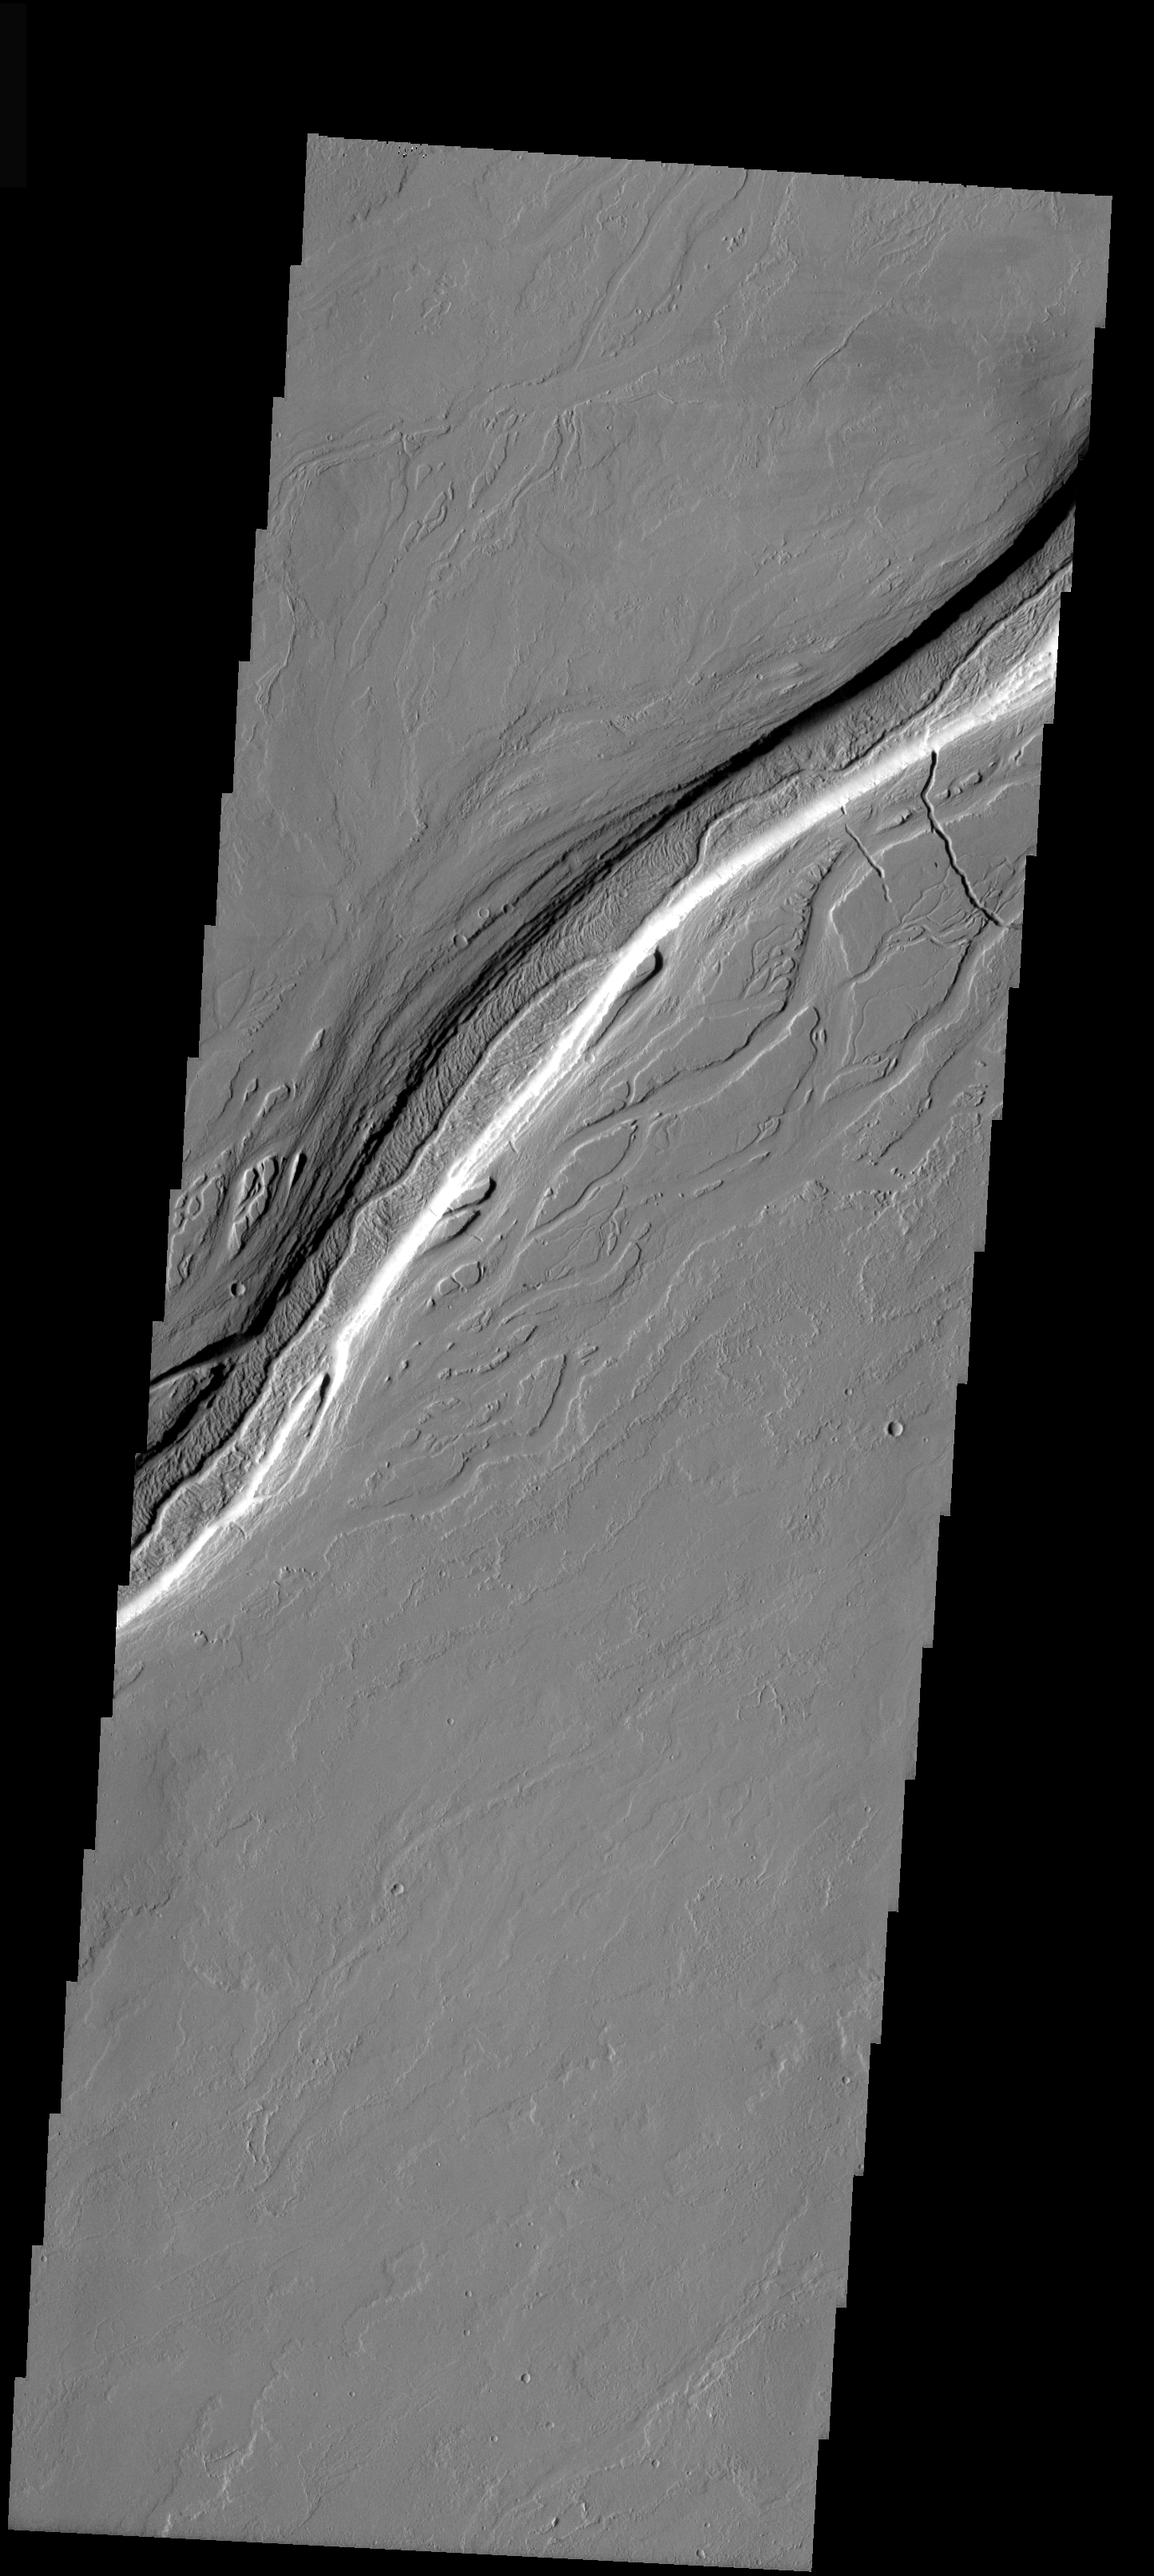

Olympica Fossae

Today’s image is of Olympica Fossae. Located between Olympus Mons and Alba Patera, this entire region is comprised of volcanic flows. All the channels seen in this image were created by volcanic activity. Many shallow channels surround the deeper main channel.

Image information: VIS instrument. Latitude 23.7, Longitude 244.2 East (115.8 West). 19 meter/pixel resolution.

Note: this THEMIS visual image has not been radiometrically nor geometrically calibrated for this preliminary release. An empirical correction has been performed to remove instrumental effects. A linear shift has been applied in the cross-track and down-track direction to approximate spacecraft and planetary motion. Fully calibrated and geometrically projected images will be released through the Planetary Data System in accordance with Project policies at a later time.

NASA’s Jet Propulsion Laboratory manages the 2001 Mars Odyssey mission for NASA’s Office of Space Science, Washington, D.C. The Thermal Emission Imaging System (THEMIS) was developed by Arizona State University, Tempe, in collaboration with Raytheon Santa Barbara Remote Sensing. The THEMIS investigation is led by Dr. Philip Christensen at Arizona State University. Lockheed Martin Astronautics, Denver, is the prime contractor for the Odyssey project, and developed and built the orbiter. Mission operations are conducted jointly from Lockheed Martin and from JPL, a division of the California Institute of Technology in Pasadena.

Credit: NASA/JPL/Arizona State University